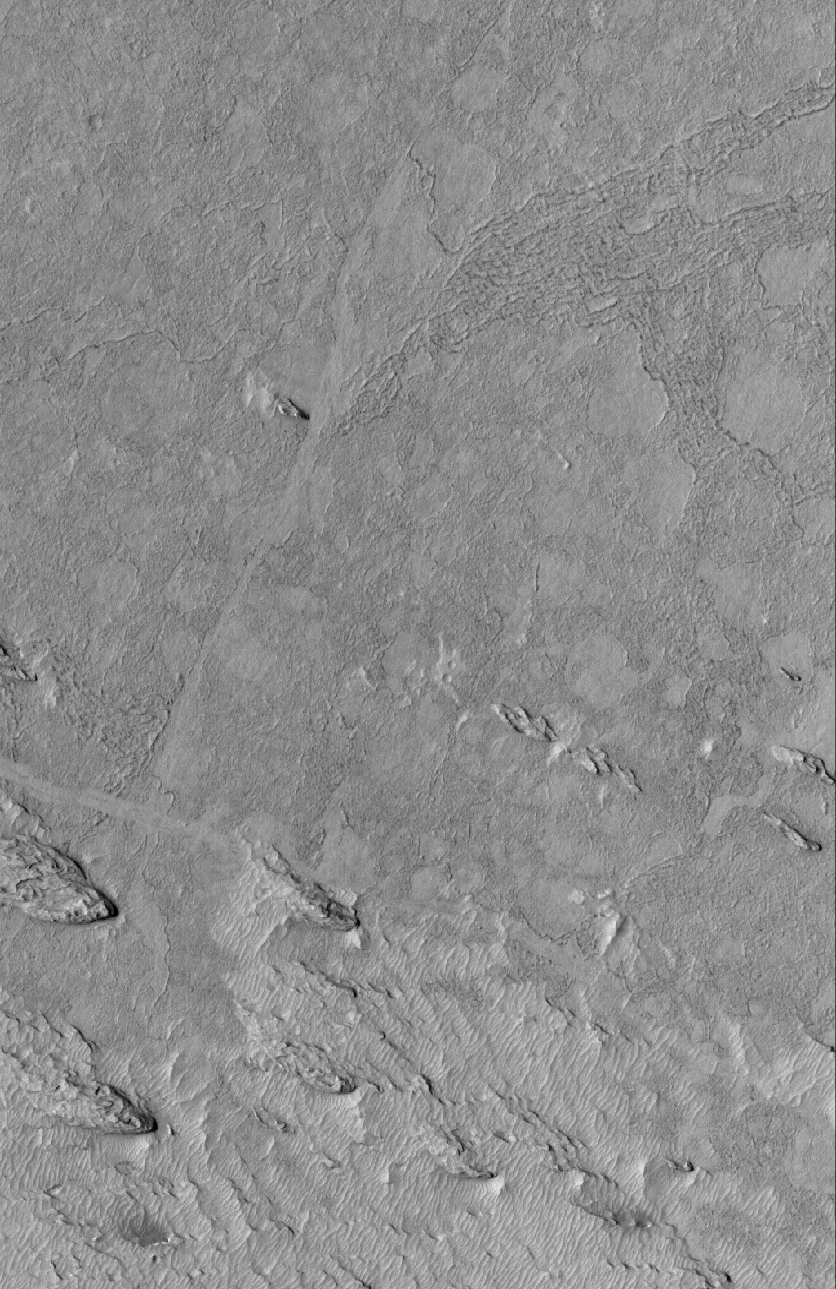

Exhumed Flows

13 March 2005
This Mars Global Surveyor (MGS) Mars Orbiter Camera (MOC) image shows exhumation of flow surfaces from beneath a material that was eroded by wind in the Cerberus/Zephyria region. The origin of the flow material has been a subject of debate among Mars scientists; it may have been very fluid lava or mud flows. In either case the material was buried for some time.

Location near: 34.2°N, 207.9°W
Image width: ~3 km (~1.9 mi)
Illumination from: upper left
Season: Northern Summer

Credit: NASA/JPL/Malin Space Science Systems